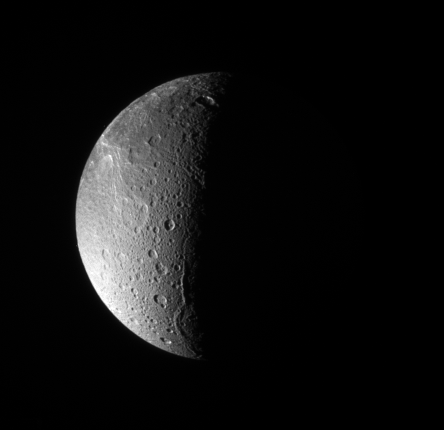

Dione: North Polar View

The Cassini spacecraft looks down, almost directly at the north pole of Dione. The feature just left of the terminator at bottom is Janiculum Dorsa, a long, roughly north-south trending ridge.

Lit terrain seen here is on the anti-Saturn and trailing sides of Dione (1,126 kilometers, or 700 miles across).The image was taken with the Cassini spacecraft narrow-angle camera on March 22, 2008 using a spectral filter sensitive to wavelengths of ultraviolet light centered at 338 nanometers. The view was acquired at a distance of approximately 650,000 kilometers (404,000 miles) from Dione and at a Sun-Dione-spacecraft, or phase, angle of 99 degrees. Image scale is 4 kilometers (2 miles) per pixel.

The Cassini-Huygens mission is a cooperative project of NASA, the European Space Agency and the Italian Space Agency. The Jet Propulsion Laboratory, a division of the California Institute of Technology in Pasadena, manages the mission for NASA’s Science Mission Directorate, Washington, D.C. The Cassini orbiter and its two onboard cameras were designed, developed and assembled at JPL. The imaging operations center is based at the Space Science Institute in Boulder, Colo.

Credit: NASA/JPL/Space Science Institute